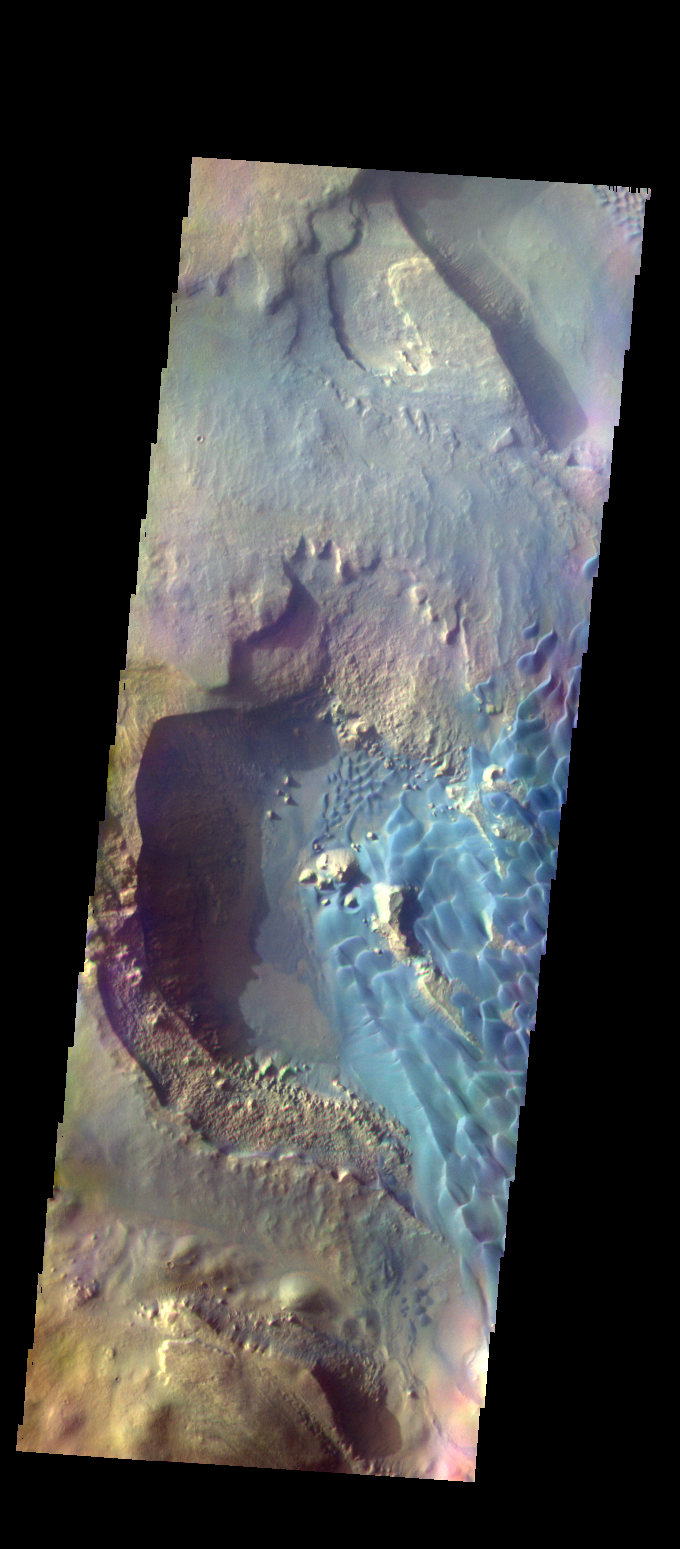

Investigating Mars: Rabe Crater

This is a false color image of Rabe Crater. In this combination of filters “blue” typically means basaltic sand.

Rabe Crater is 108 km (67 miles) across. Craters of similar size often have flat floors. Rabe Crater has some areas of flat floor, but also has a large complex pit occupying a substantial part of the floor. The interior fill of the crater is thought to be layered sediments created by wind and or water action. The pit is eroded into this material. The eroded materials appear to have stayed within the crater forming a large sand sheet with surface dune forms as well as individual dunes where the crater floor is visible. The dunes also appear to be moving from the upper floor level into the pit.

The THEMIS VIS camera contains 5 filters. The data from different filters can be combined in multiple ways to create a false color image. These false color images may reveal subtle variations of the surface not easily identified in a single band image.

The Odyssey spacecraft has spent over 15 years in orbit around Mars, circling the planet more than 69000 times. It holds the record for longest working spacecraft at Mars. THEMIS, the IR/VIS camera system, has collected data for the entire mission and provides images covering all seasons and lighting conditions. Over the years many features of interest have received repeated imaging, building up a suite of images covering the entire feature. From the deepest chasma to the tallest volcano, individual dunes inside craters and dune fields that encircle the north pole, channels carved by water and lava, and a variety of other feature, THEMIS has imaged them all. For the next several months the image of the day will focus on the Tharsis volcanoes, the various chasmata of Valles Marineris, and the major dunes fields. We hope you enjoy these images!

Credit: NASA/JPL-Caltech/ASU